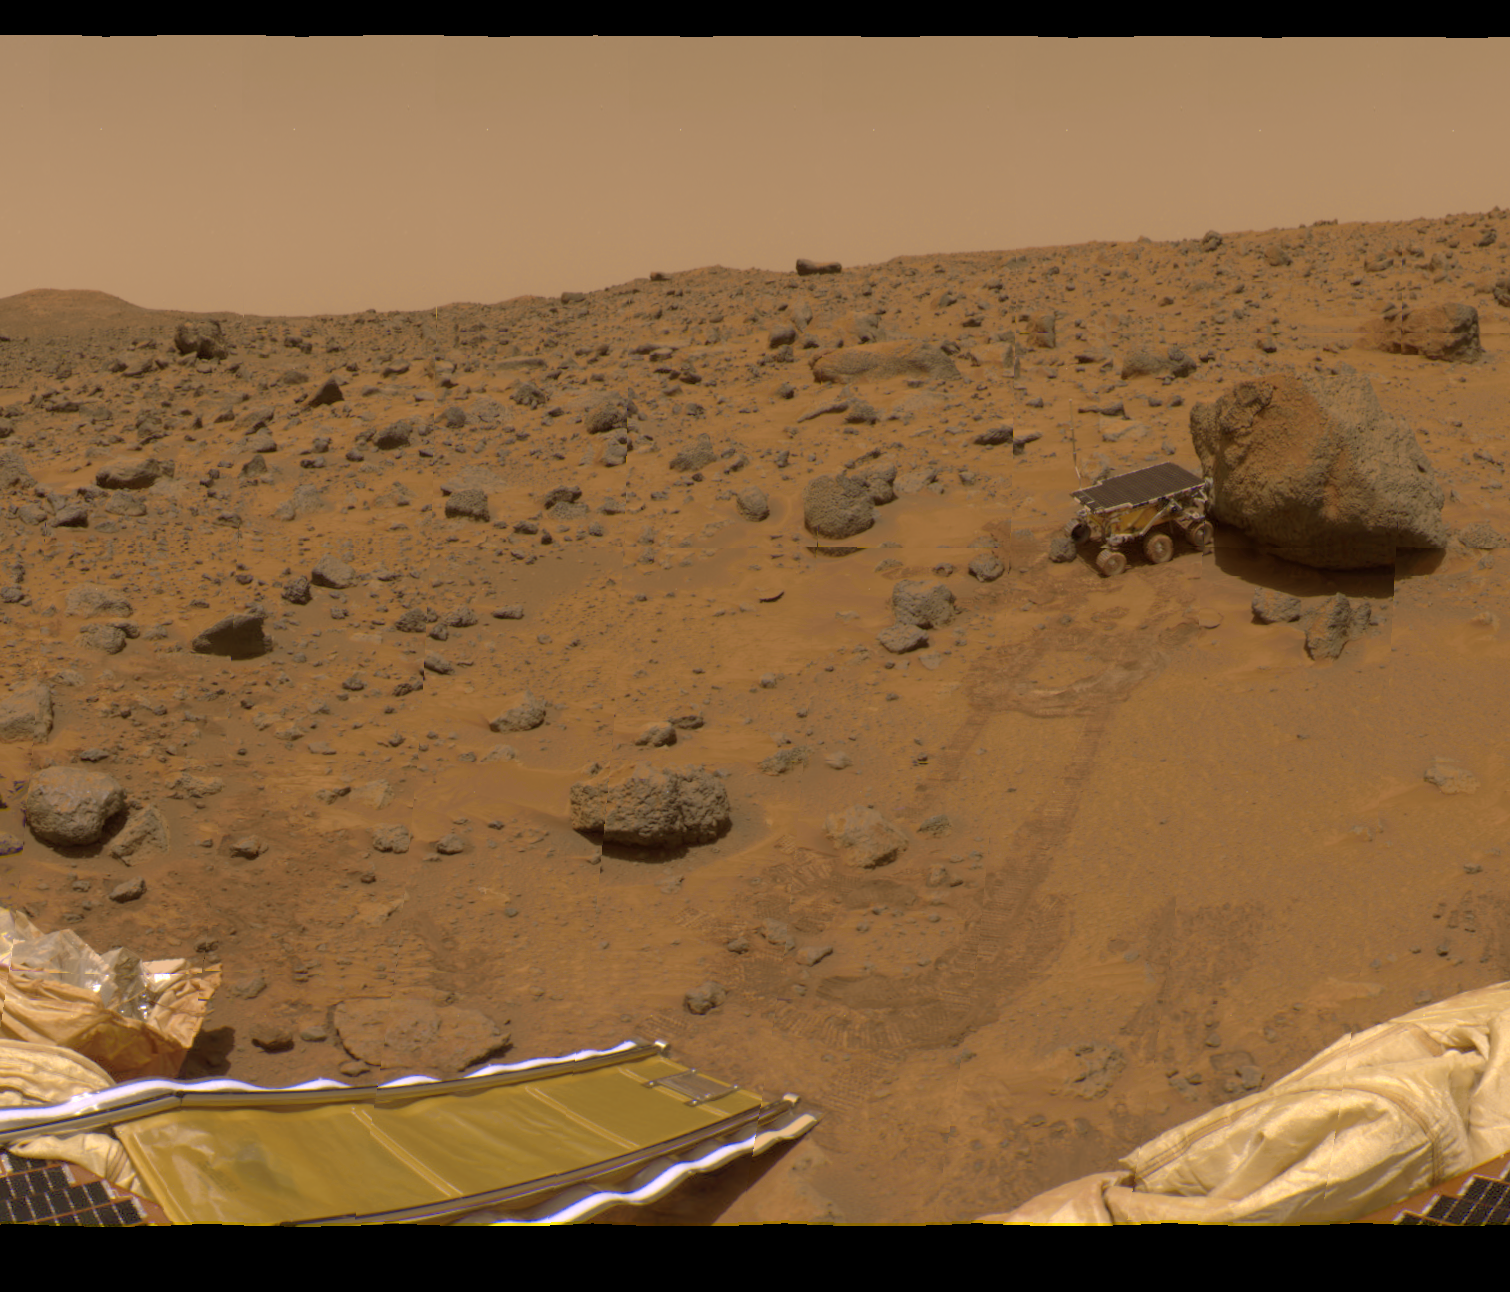

Area of 360 Degree Color Panorama

This portion of the 360-degree gallery panorama shows Pathfinder’s rear ramp, the rock “Barnacle Bill” at left, and rover tracks leading up to the large rock “Yogi.” Rover Sojourner is seen using its Alpha Proton X-Ray Spectrometer (APXS) instrument to study Yogi’s composition. Rover tracks and circular patterns in the soil are from Sojourner’s soil mechanics experiments, in which varying amounts of pressure were applied to the rover’s wheels in order to determine physical properties of the soil. The image was taken by the Imager for Mars Pathfinder (IMP) over sols 8, 9, and 10, using the red, green and blue filters.

Mars Pathfinder is the second in NASA’s Discovery program of low-cost spacecraft with highly focused science goals. The Jet Propulsion Laboratory, Pasadena, CA, developed and manages the Mars Pathfinder mission for NASA’s Office of Space Science, Washington, D.C. JPL is an operating division of the California Institute of Technology (Caltech). The Imager for Mars Pathfinder (IMP) was developed by the University of Arizona Lunar and Planetary Laboratory under contract to JPL. Peter Smith is the Principal Investigator.

Photojournal note: Sojourner spent 83 days of a planned seven-day mission exploring the Martian terrain, acquiring images, and taking chemical, atmospheric and other measurements. The final data transmission received from Pathfinder was at 10:23 UTC on September 27, 1997. Although mission managers tried to restore full communications during the following five months, the successful mission was terminated on March 10, 1998.

Credit: NASA/JPL